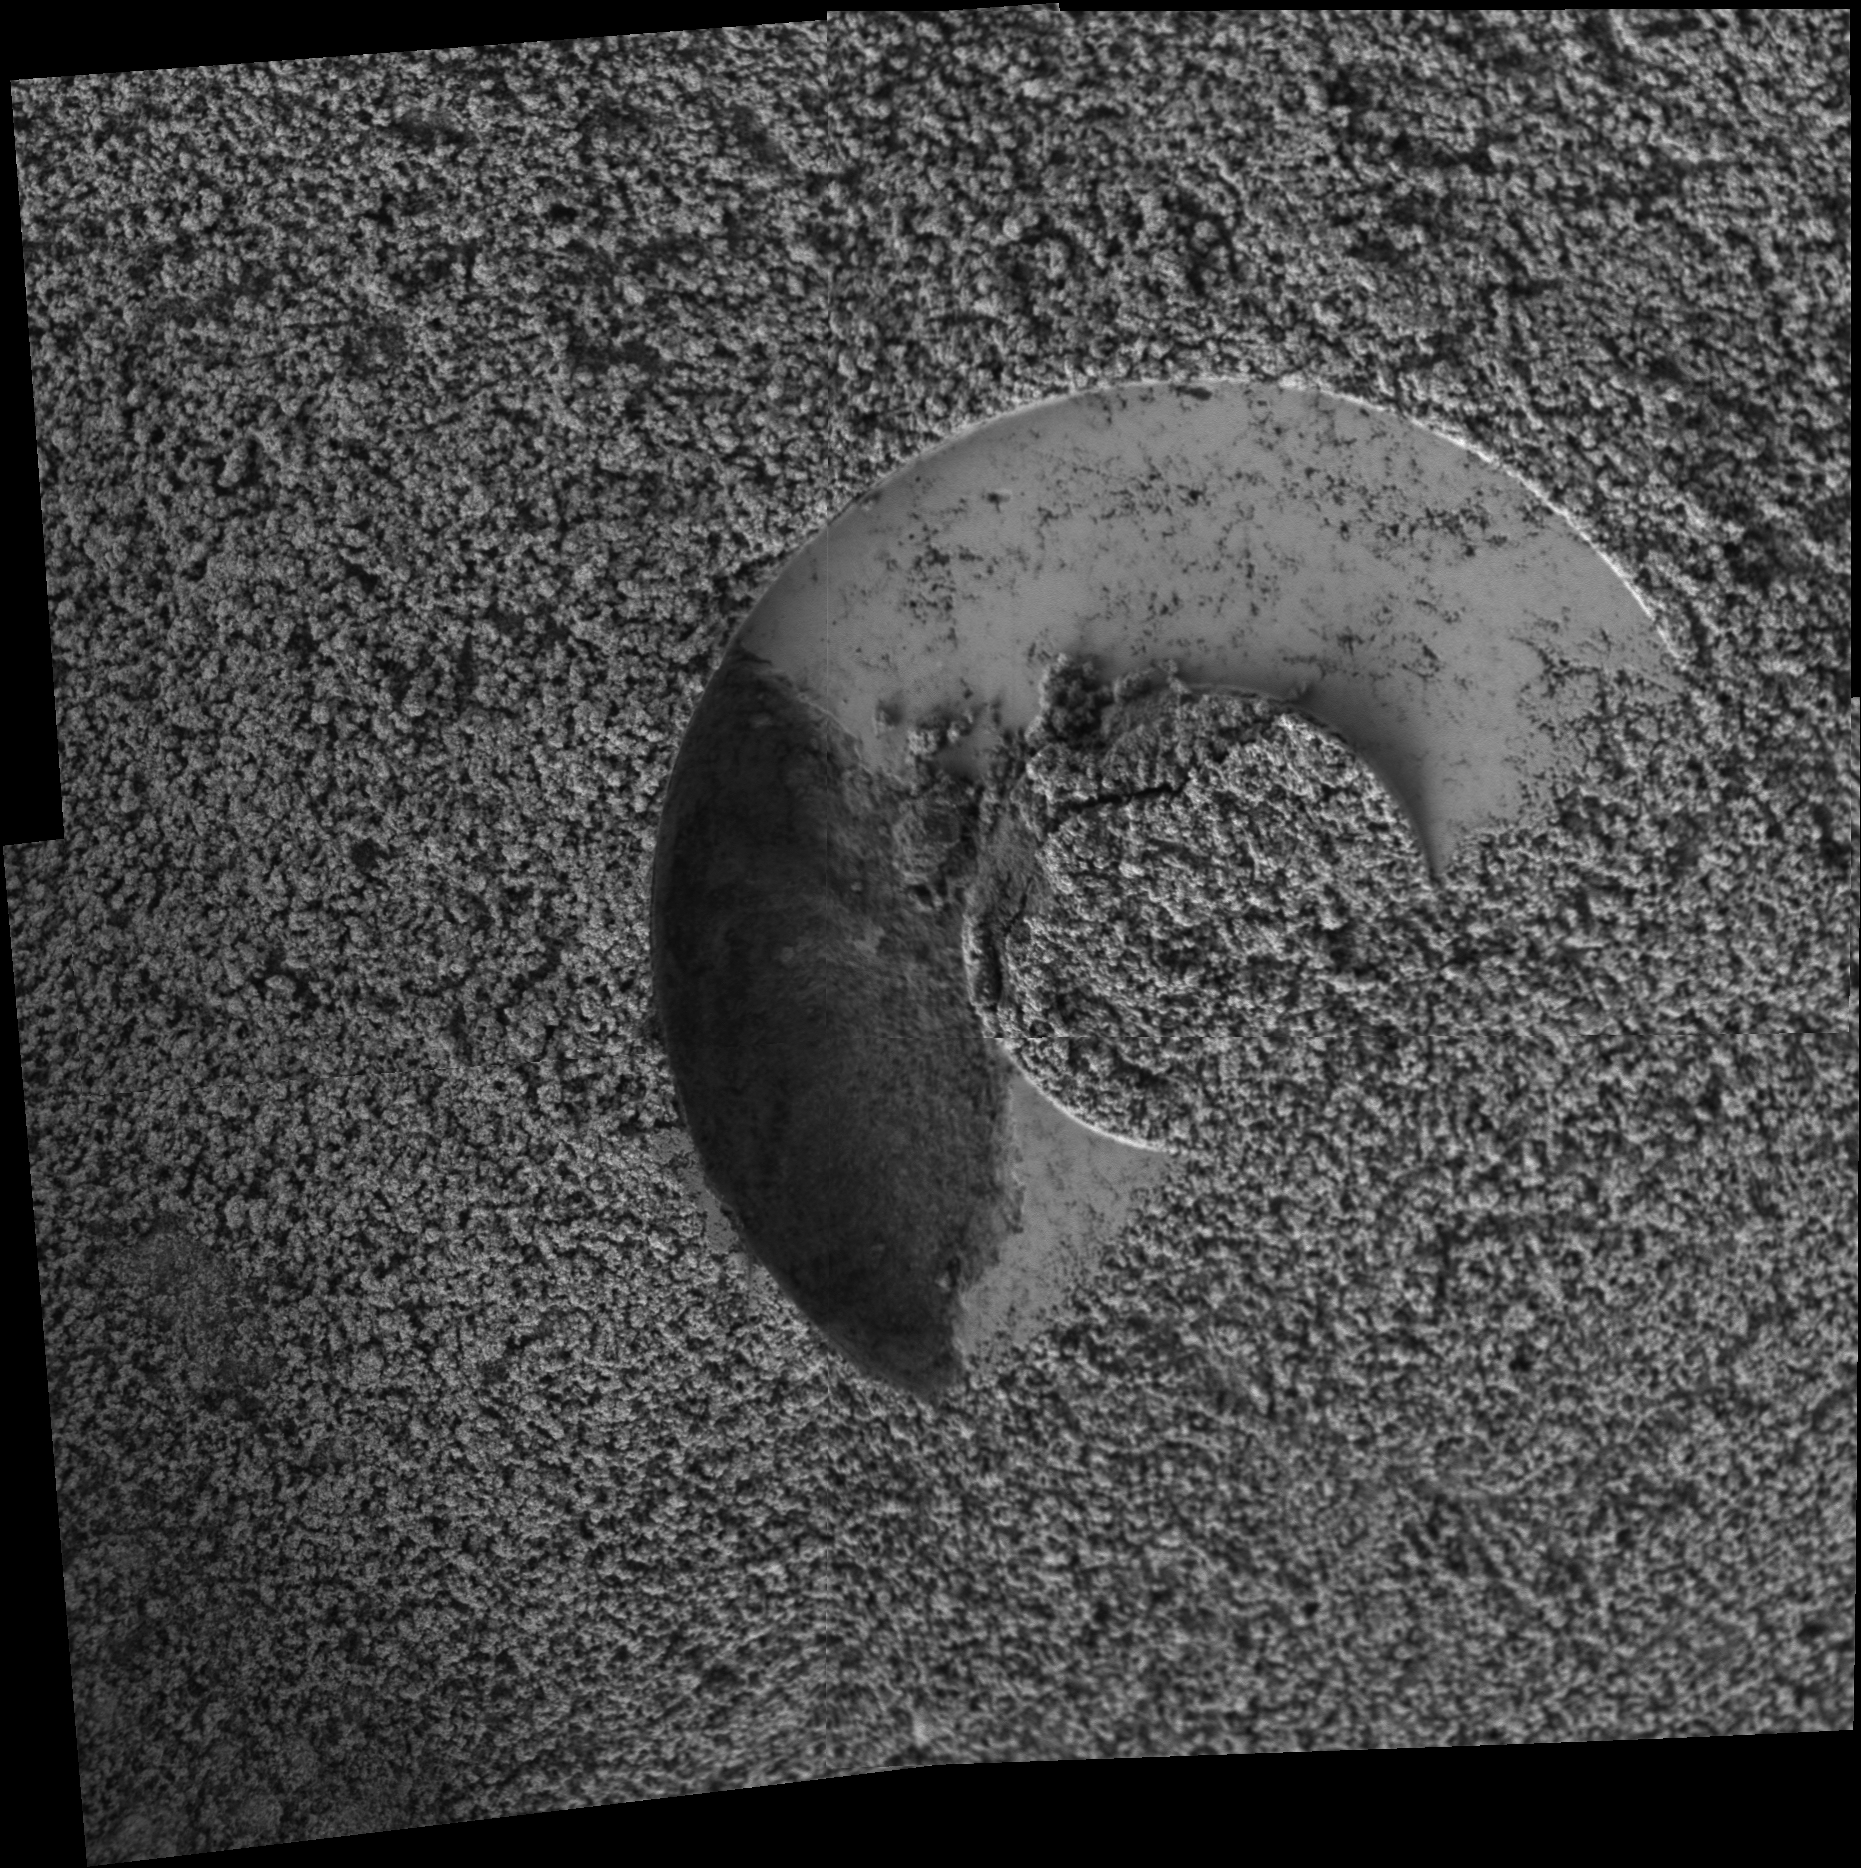

Sampling Martian Soil

Scientists were using the Moessbauer spectrometer on NASA’s Mars Exploration Rover Spirit when something unexpected happened. The instrument’s contact ring had been placed onto the ground as a reference point for placement of another instrument, the alpha particle X-ray spectrometer, for analyzing the soil. After Spirit removed the Moessbauer from the target, the rover’s microscopic imager revealed a gap in the imprint left behind in the soil. The gap, about a centimeter wide (less than half an inch), is visible on the left side of this mosaic of images. Scientists concluded that a small chunk of soil probably adhered to the contact ring on the front surface of the Moessbauer. Before anyone saw that soil may have adhered to the Moessbauer, that instrument was placed to analyze martian dust collected by a magnet on the rover. The team plans to take images to see if any soil is still attached to the Moessbauer. Spirit took these images on the rover’s 240th martian day, or sol (Sept. 4, 2004).

Credit: NASA/JPL/Cornell/USGS